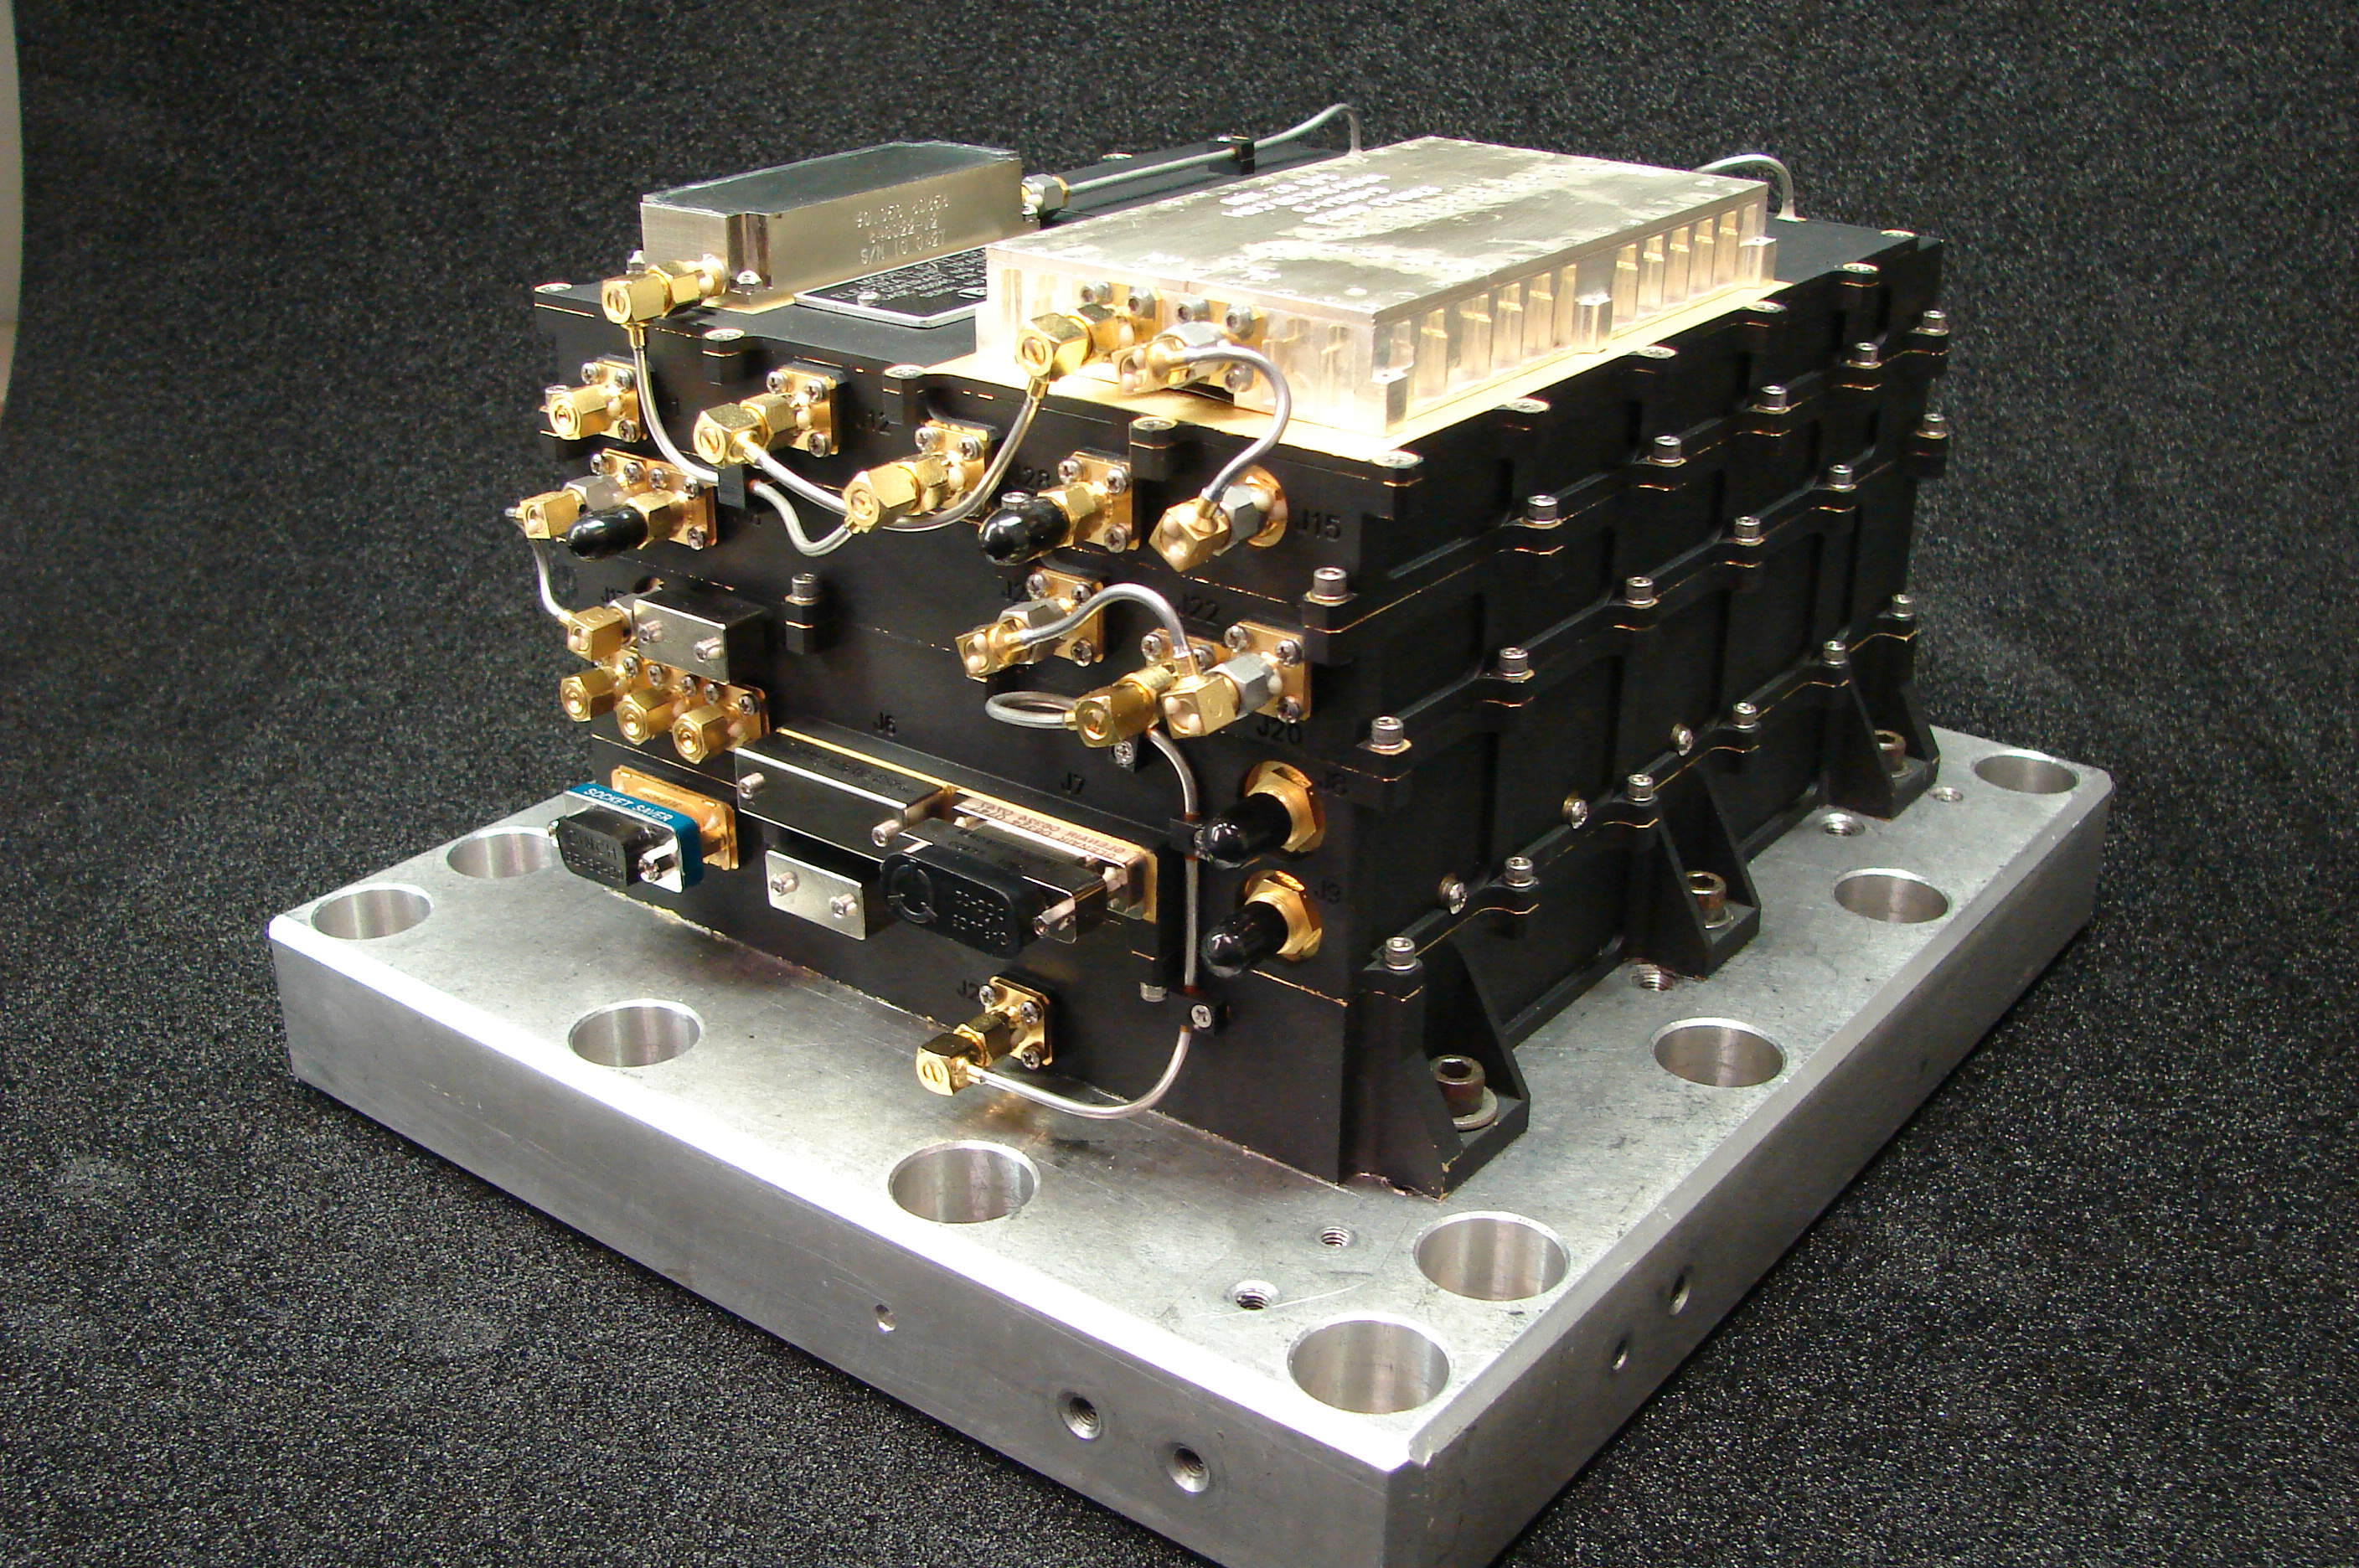

Electra Relay Radio on MAVEN Mission to Mars

NASA’s Mars-bound MAVEN spacecraft (for Mars Atmosphere and Volatile Evolution) carries this relay radio transmitter and receiver to be used for UHF (ultra-high frequency) communication with robots on the surface of Mars. It is MAVEN’s Electra UHF Transceiver, which passed an in-flight checkout on the spacecraft on Feb. 19, 2014.

Orbiter relay of data from Mars rovers and stationary landers provides return of much more information to Earth than would be possible using only the capability for transmitting data directly from the Mars surface to Earth. NASA’s Mars Odyssey orbiter and Mars Reconnaissance Orbiter have provided relay support for the rovers Spirit, Opportunity and Curiosity and for the Phoenix lander. Electra radios, already in use on Mars Reconnaissance Orbiter and Curiosity, are software-defined, enabling them to autonomously adjust their data rate to suit variations in signal strength due to angles and transmission distance as the orbiter crosses the sky over the rover.

This transceiver, the flight model for MAVEN, is about 8.6 inches (22 centimeters) long and 5 inches (13 centimeters) tall. NASA’s Jet Propulsion Laboratory, Pasadena, Calif., provided and operates it. MAVEN will be available to provide relay support on a contingency basis during its prime mission and may routinely provide relay support during an extended mission.

MAVEN will examine the upper atmosphere of Mars to provide an understanding about processes that led to the loss of much of the original Martian atmosphere. Data and analysis could tell planetary scientists the history of climate change on the Red Planet and provide further information on the history of planetary habitability. The spacecraft was launched on Nov. 18, 2013, and will enter orbit around Mars in September 2014.

NASA Goddard Space Flight Center in Greenbelt, Md., manages the MAVEN project for NASA’s Science Mission Directorate, Washington, and built some of the science instruments for the mission. MAVEN’s principal investigator is based at the University of Colorado’s Laboratory for Atmospheric and Space Physics in Boulder. The university provided science instruments and leads science operations, as well as education and public outreach, for the mission. Lockheed Martin Space Systems, Denver, built and operates the spacecraft. The University of California at Berkeley’s Space Sciences Laboratory provided instruments for the mission. JPL, a division of the California Institute of Technology in Pasadena, provides navigation support and Deep Space Network support, in addition to the Electra hardware and operations.

Credit: NASA/JPL-Caltech